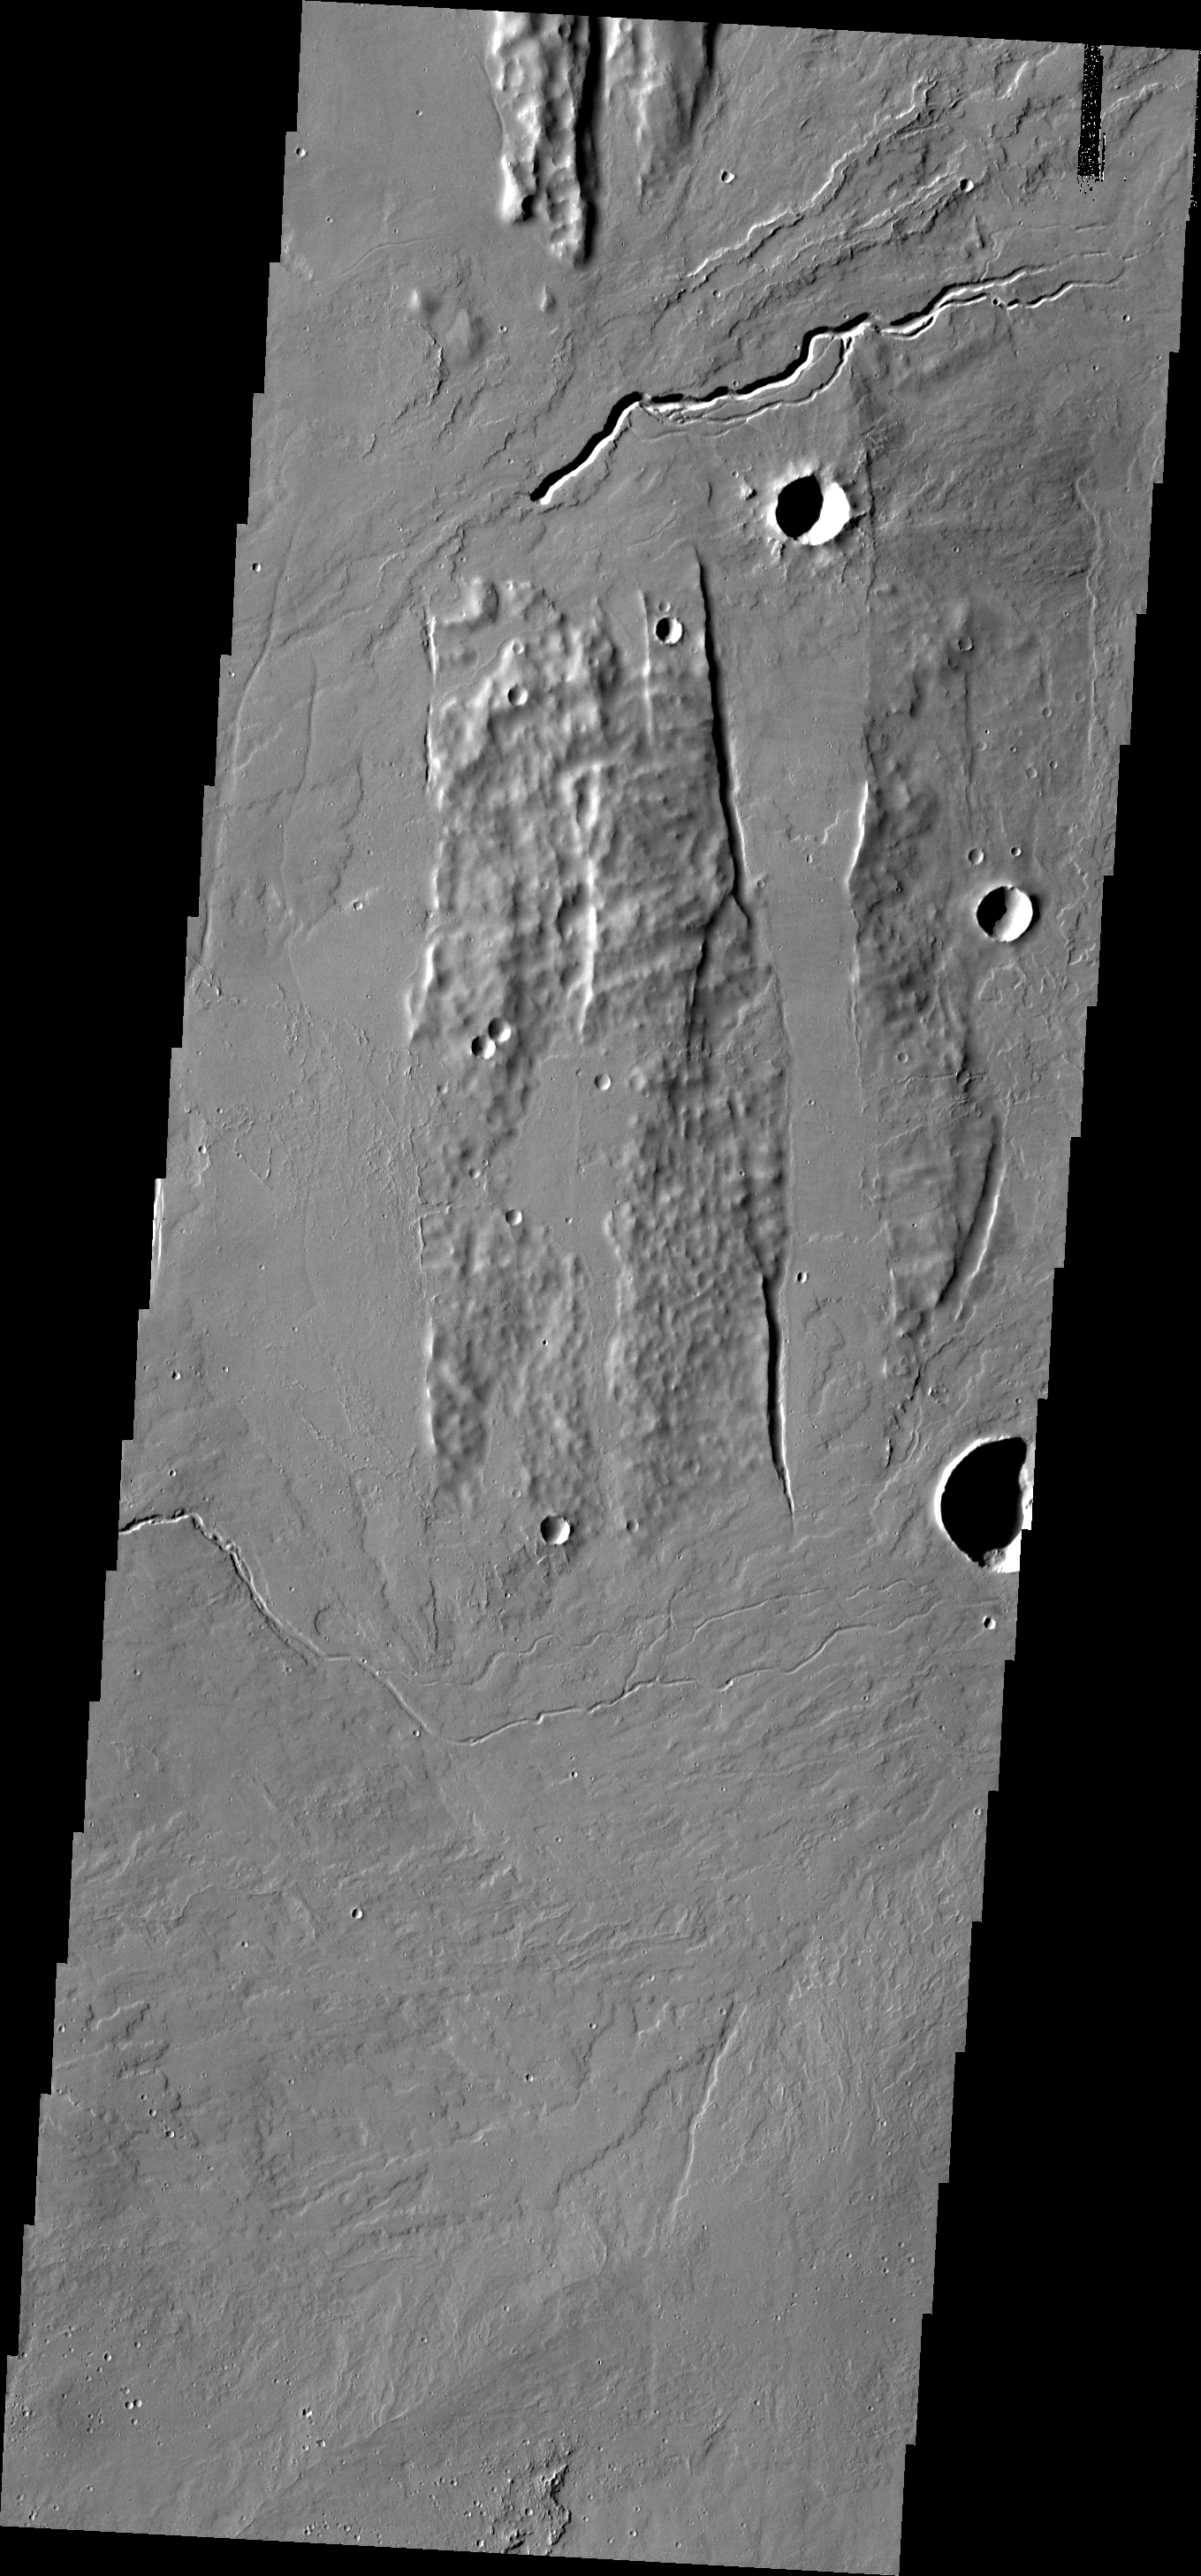

Lava Channel

This image is located within the fossae region to the south of Alba Patera, an ancient collapse volcano. Several lava channels are visible in this image.

Image information: VIS instrument. Latitude 28.6N, Longitude 251.9E. 19 meter/pixel resolution.

Please see the THEMIS Data Citation Note for details on crediting THEMIS images.

Note: this THEMIS visual image has not been radiometrically nor geometrically calibrated for this preliminary release. An empirical correction has been performed to remove instrumental effects. A linear shift has been applied in the cross-track and down-track direction to approximate spacecraft and planetary motion. Fully calibrated and geometrically projected images will be released through the Planetary Data System in accordance with Project policies at a later time.

NASA’s Jet Propulsion Laboratory manages the 2001 Mars Odyssey mission for NASA’s Office of Space Science, Washington, D.C. The Thermal Emission Imaging System (THEMIS) was developed by Arizona State University, Tempe, in collaboration with Raytheon Santa Barbara Remote Sensing. The THEMIS investigation is led by Dr. Philip Christensen at Arizona State University. Lockheed Martin Astronautics, Denver, is the prime contractor for the Odyssey project, and developed and built the orbiter. Mission operations are conducted jointly from Lockheed Martin and from JPL, a division of the California Institute of Technology in Pasadena.

Credit: NASA/JPL/ASU